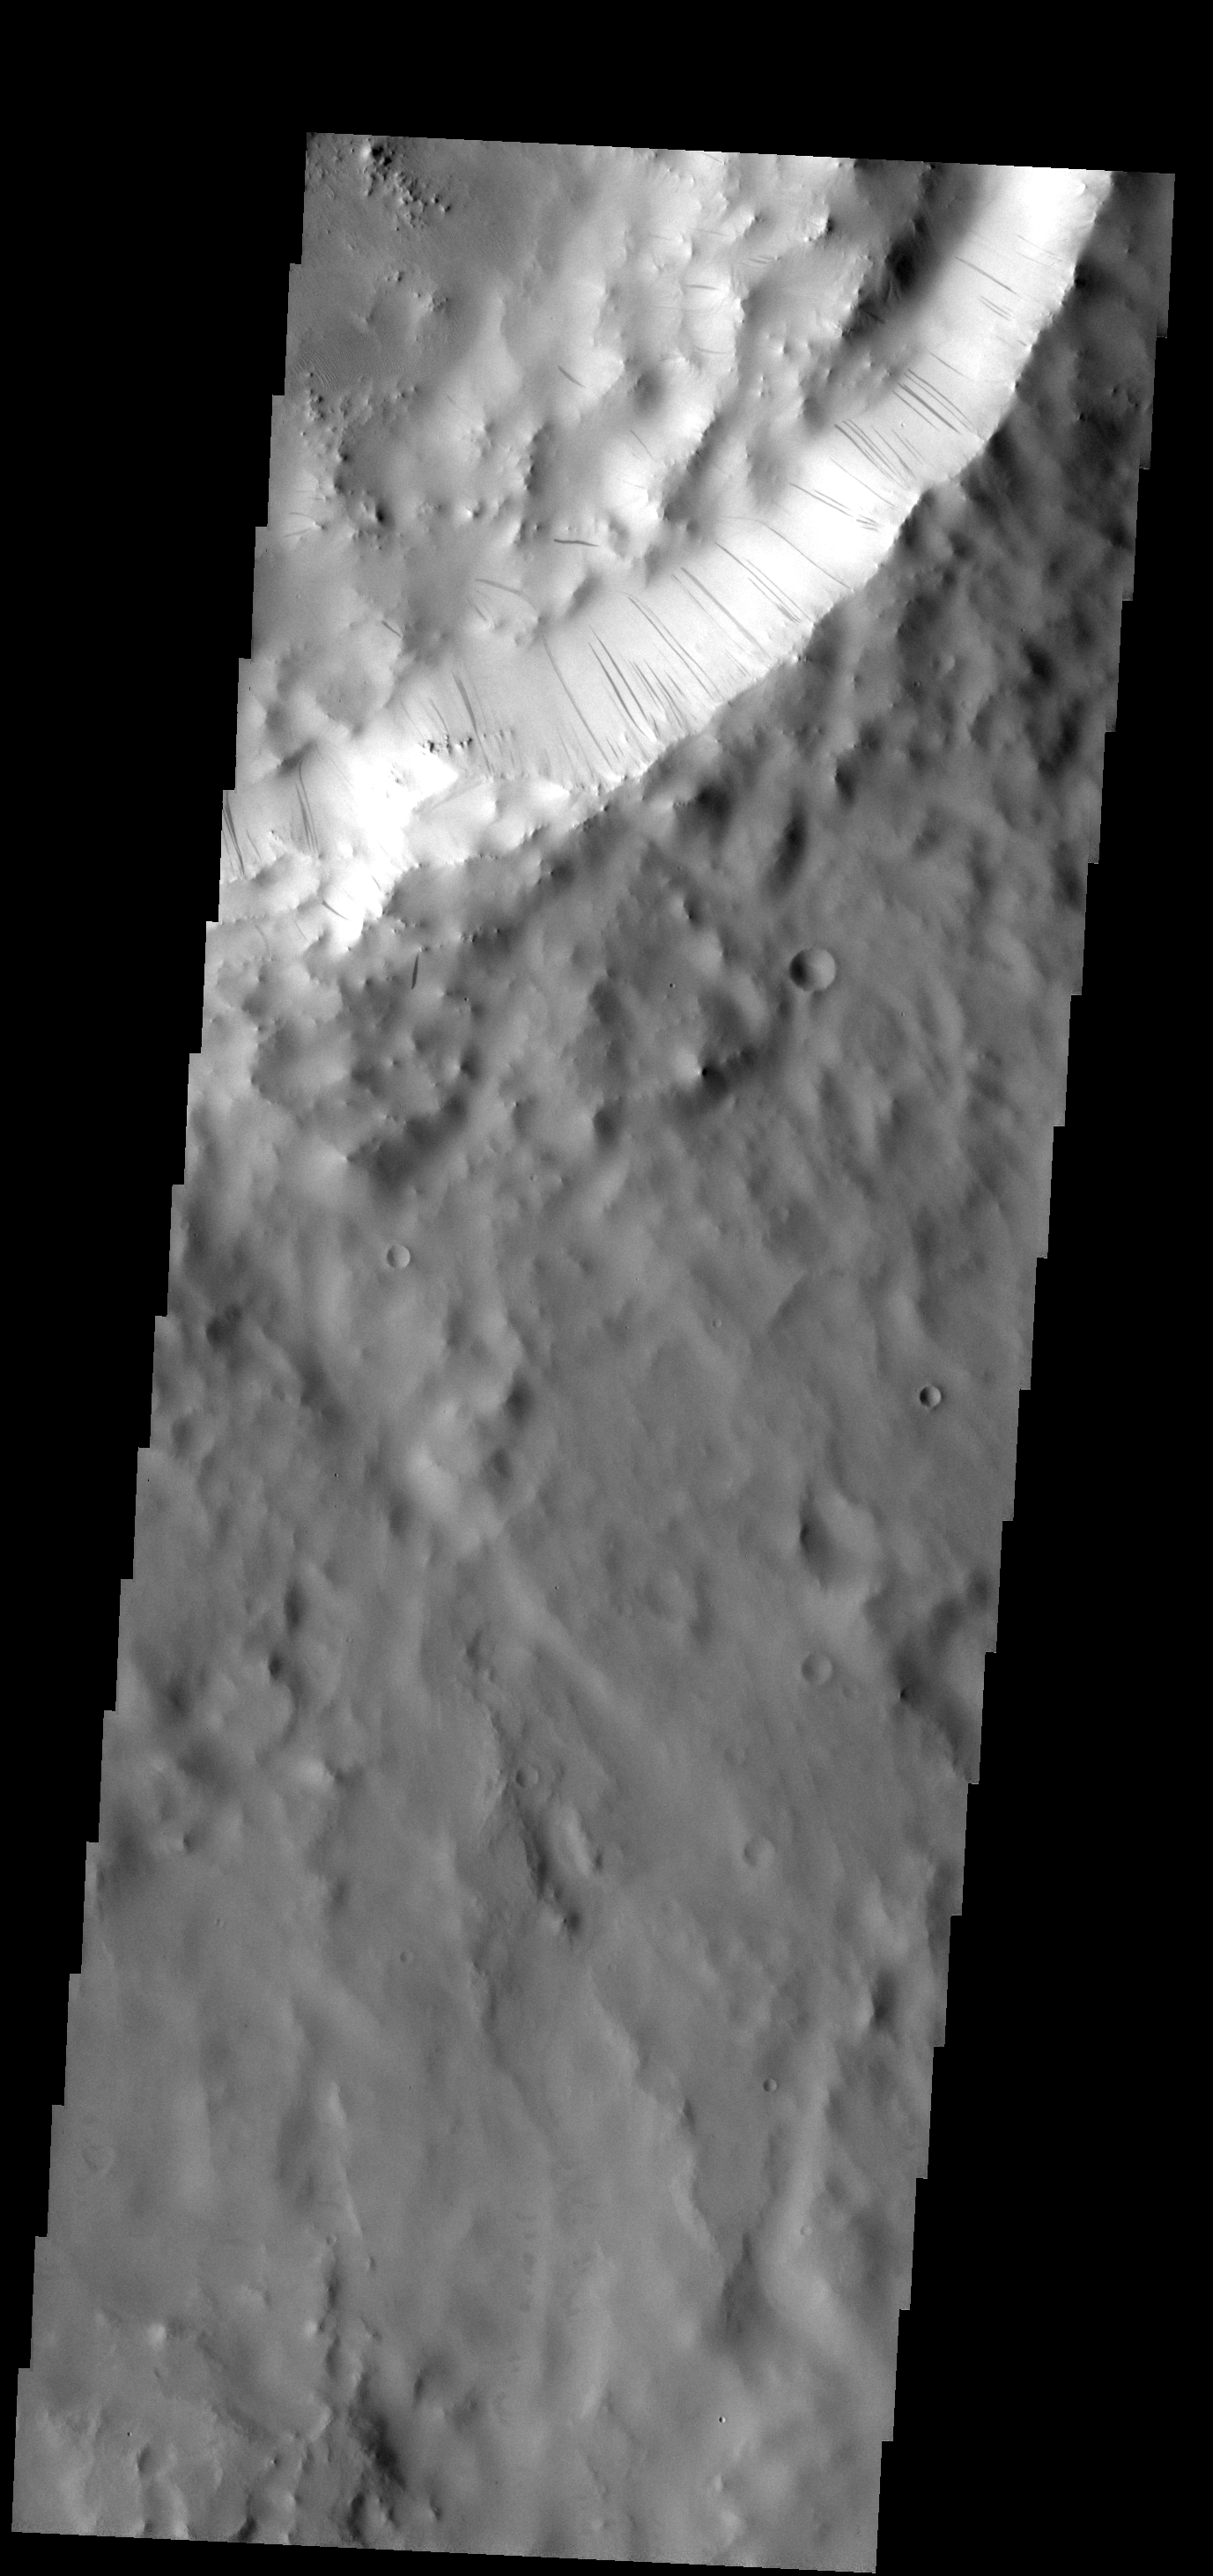

Dust Slides

These dark streaks show where dust has been moving down the rim of the unnamed crater.

Image information: VIS instrument. Latitude 8.6N, Longitude 40.1E. 18 meter/pixel resolution.

Please see the THEMIS Data Citation Note for details on crediting THEMIS images.

Note: this THEMIS visual image has not been radiometrically nor geometrically calibrated for this preliminary release. An empirical correction has been performed to remove instrumental effects. A linear shift has been applied in the cross-track and down-track direction to approximate spacecraft and planetary motion. Fully calibrated and geometrically projected images will be released through the Planetary Data System in accordance with Project policies at a later time.

NASA’s Jet Propulsion Laboratory manages the 2001 Mars Odyssey mission for NASA’s Office of Space Science, Washington, D.C. The Thermal Emission Imaging System (THEMIS) was developed by Arizona State University, Tempe, in collaboration with Raytheon Santa Barbara Remote Sensing. The THEMIS investigation is led by Dr. Philip Christensen at Arizona State University. Lockheed Martin Astronautics, Denver, is the prime contractor for the Odyssey project, and developed and built the orbiter. Mission operations are conducted jointly from Lockheed Martin and from JPL, a division of the California Institute of Technology in Pasadena.

Credit: NASA/JPL/ASU